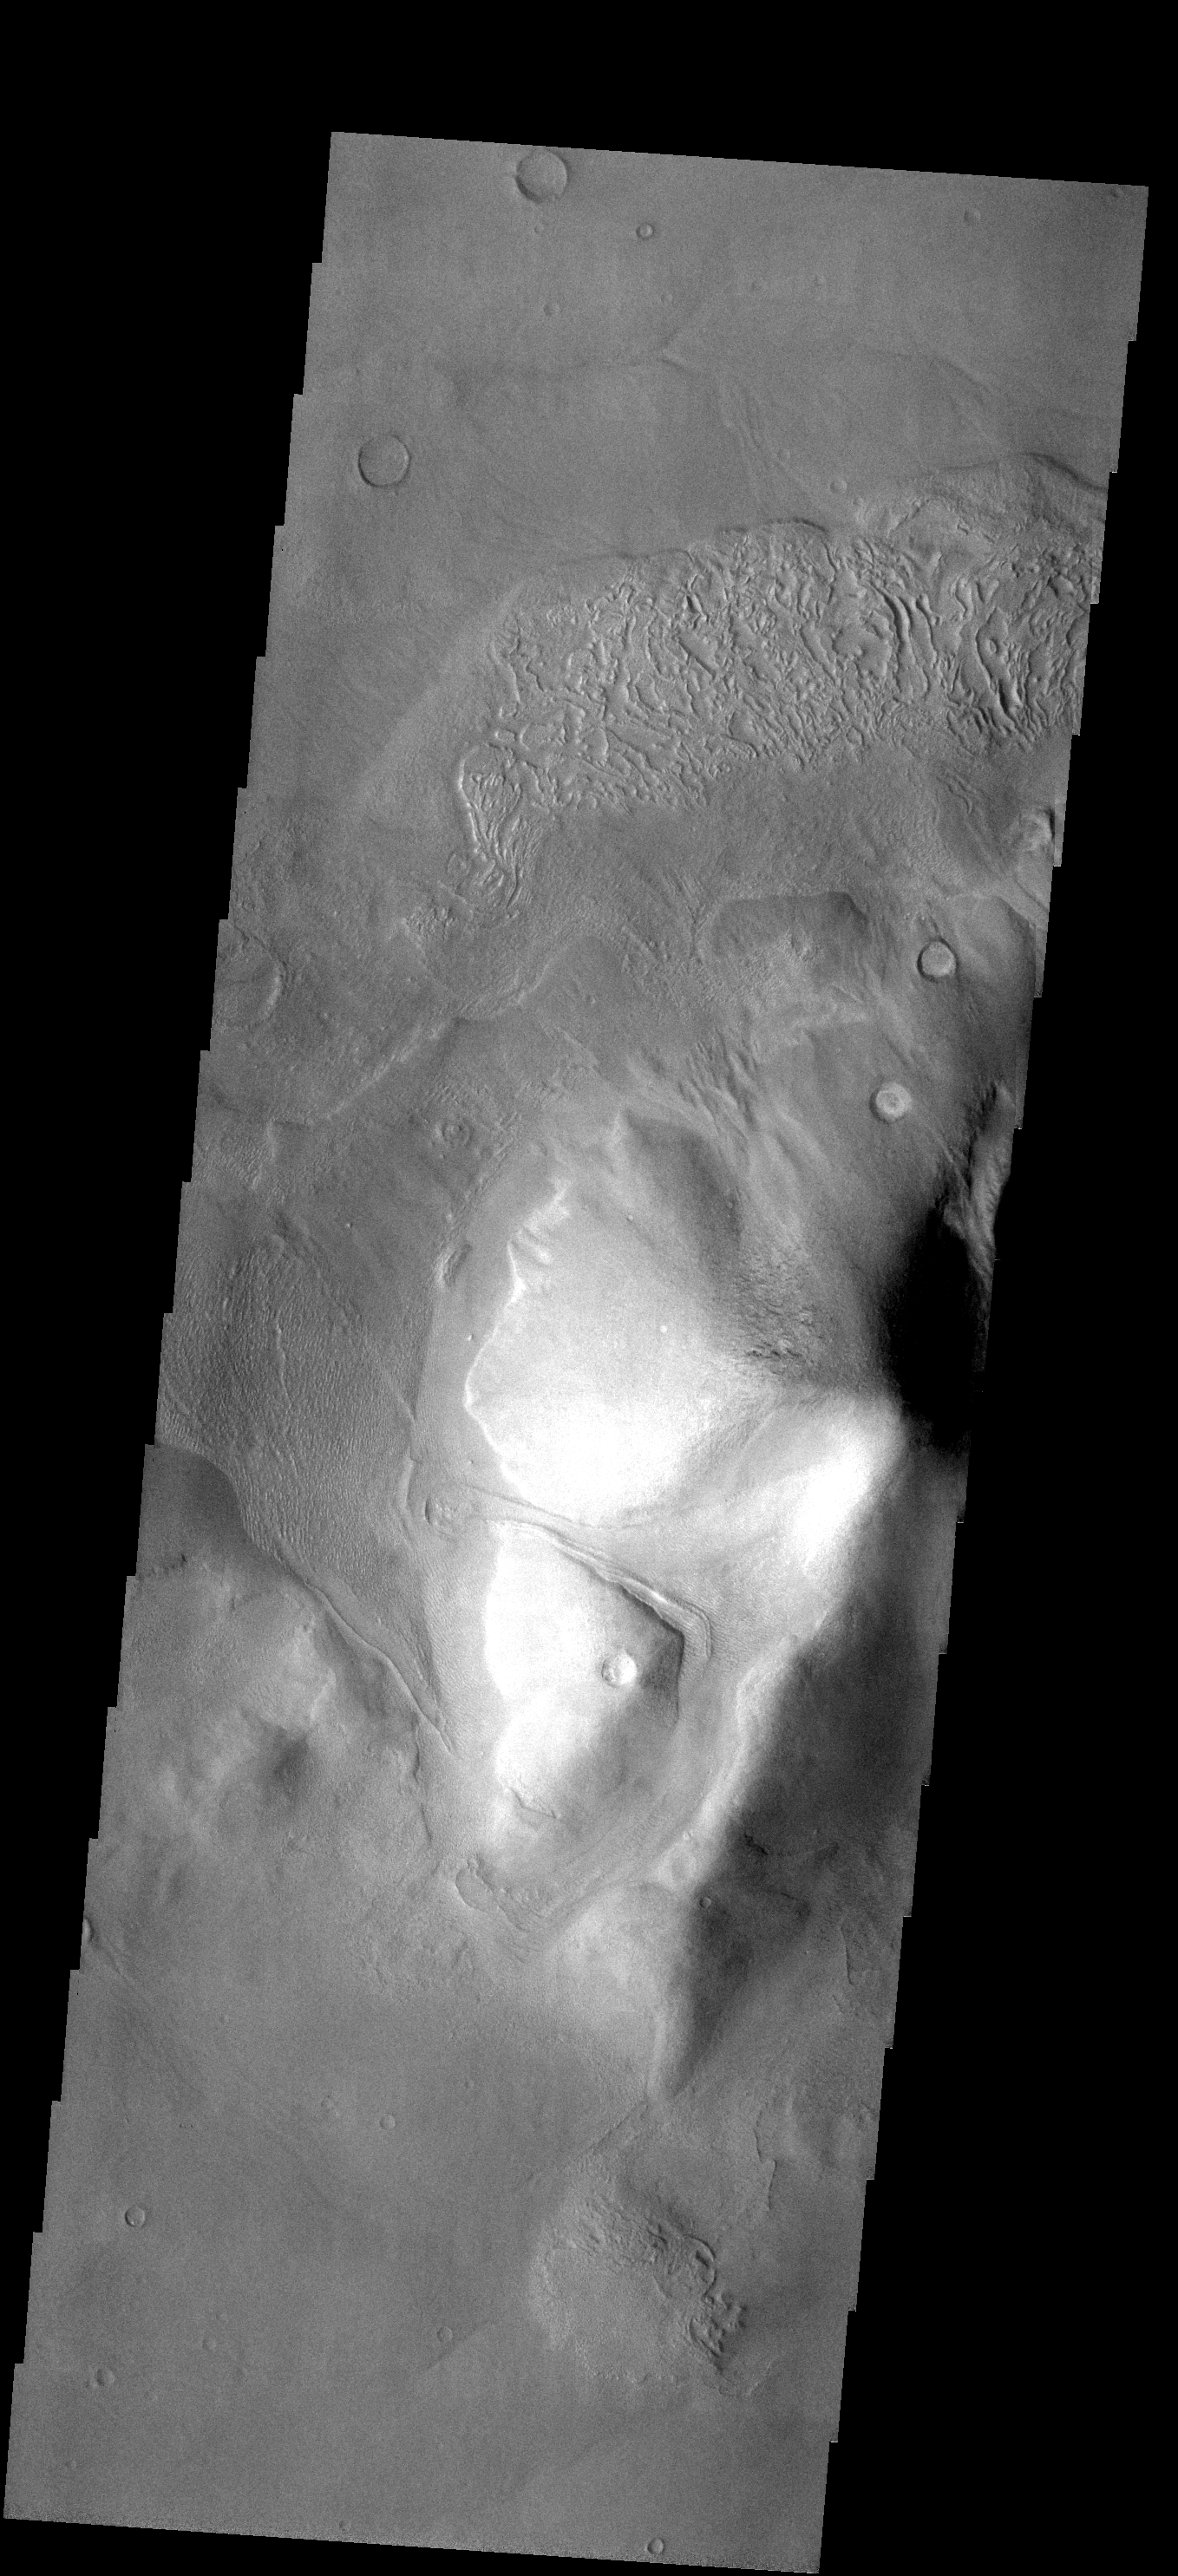

Debris Flow

This isolated hill is located south of Reull Vallis on the eastern margin of Hellas Basin. Material from the hill is collecting at the base of the hill. The surface patterns on the top of the material indicate that volitiles may be involved in the flow of the material downhill.

Image information: VIS instrument. Latitude -43.1N, Longitude 96.9E. 17 meter/pixel resolution.

Please see the THEMIS Data Citation Note for details on crediting THEMIS images.

Note: this THEMIS visual image has not been radiometrically nor geometrically calibrated for this preliminary release. An empirical correction has been performed to remove instrumental effects. A linear shift has been applied in the cross-track and down-track direction to approximate spacecraft and planetary motion. Fully calibrated and geometrically projected images will be released through the Planetary Data System in accordance with Project policies at a later time.

NASA’s Jet Propulsion Laboratory manages the 2001 Mars Odyssey mission for NASA’s Office of Space Science, Washington, D.C. The Thermal Emission Imaging System (THEMIS) was developed by Arizona State University, Tempe, in collaboration with Raytheon Santa Barbara Remote Sensing. The THEMIS investigation is led by Dr. Philip Christensen at Arizona State University. Lockheed Martin Astronautics, Denver, is the prime contractor for the Odyssey project, and developed and built the orbiter. Mission operations are conducted jointly from Lockheed Martin and from JPL, a division of the California Institute of Technology in Pasadena.

Credit: NASA/JPL/ASU